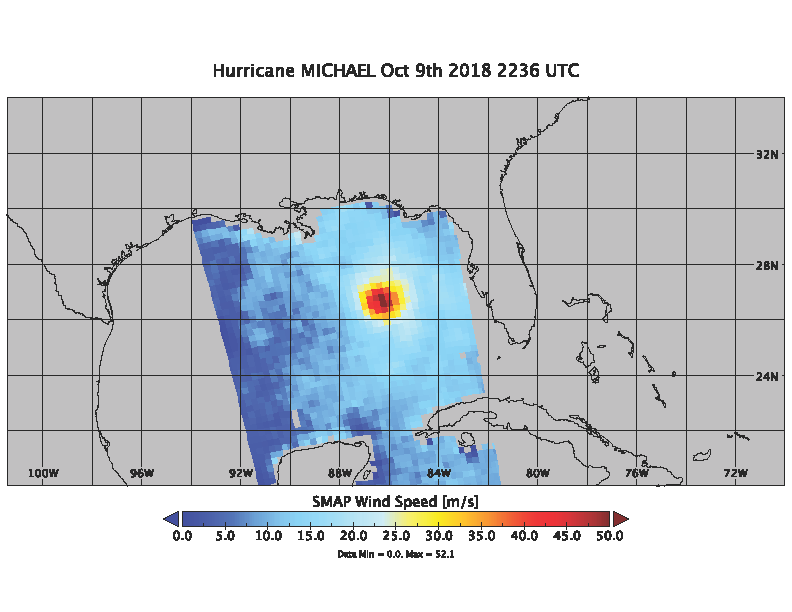

Hurricane Michael as seen by SMAP

On Oct. 9, 2018 at about 4:30pm EDT, the NASA Soil Moisture Active Passive (SMAP) Radiometer got one more snap shot of Hurricane Michael. The radiance acquired by the SMAP L-band Microwave Radiometer can see through clouds and rain, and is sensitive to the extreme ocean surface winds under a tropical storm or hurricane. Hurricane Michael made landfall in the Florida panhandle Wednesday as a major Category 4 storm.

SMAP is managed for NASA’s Science Mission Directorate in Washington by NASA’s Jet Propulsion Laboratory in Pasadena, California, with participation by NASA’s Goddard Space Flight Center in Greenbelt, Maryland. JPL is responsible for project management, system engineering, instrument management, the radar instrument, mission operations and the ground data system. Goddard is responsible for the radiometer instrument. Both centers collaborate on the science data processing and delivery of science data products to the Alaska Satellite Facility and the National Snow and Ice Data Center for public distribution and archiving. JPL is managed for NASA by Caltech.

Credit: NASA/JPL-Caltech/GSFC